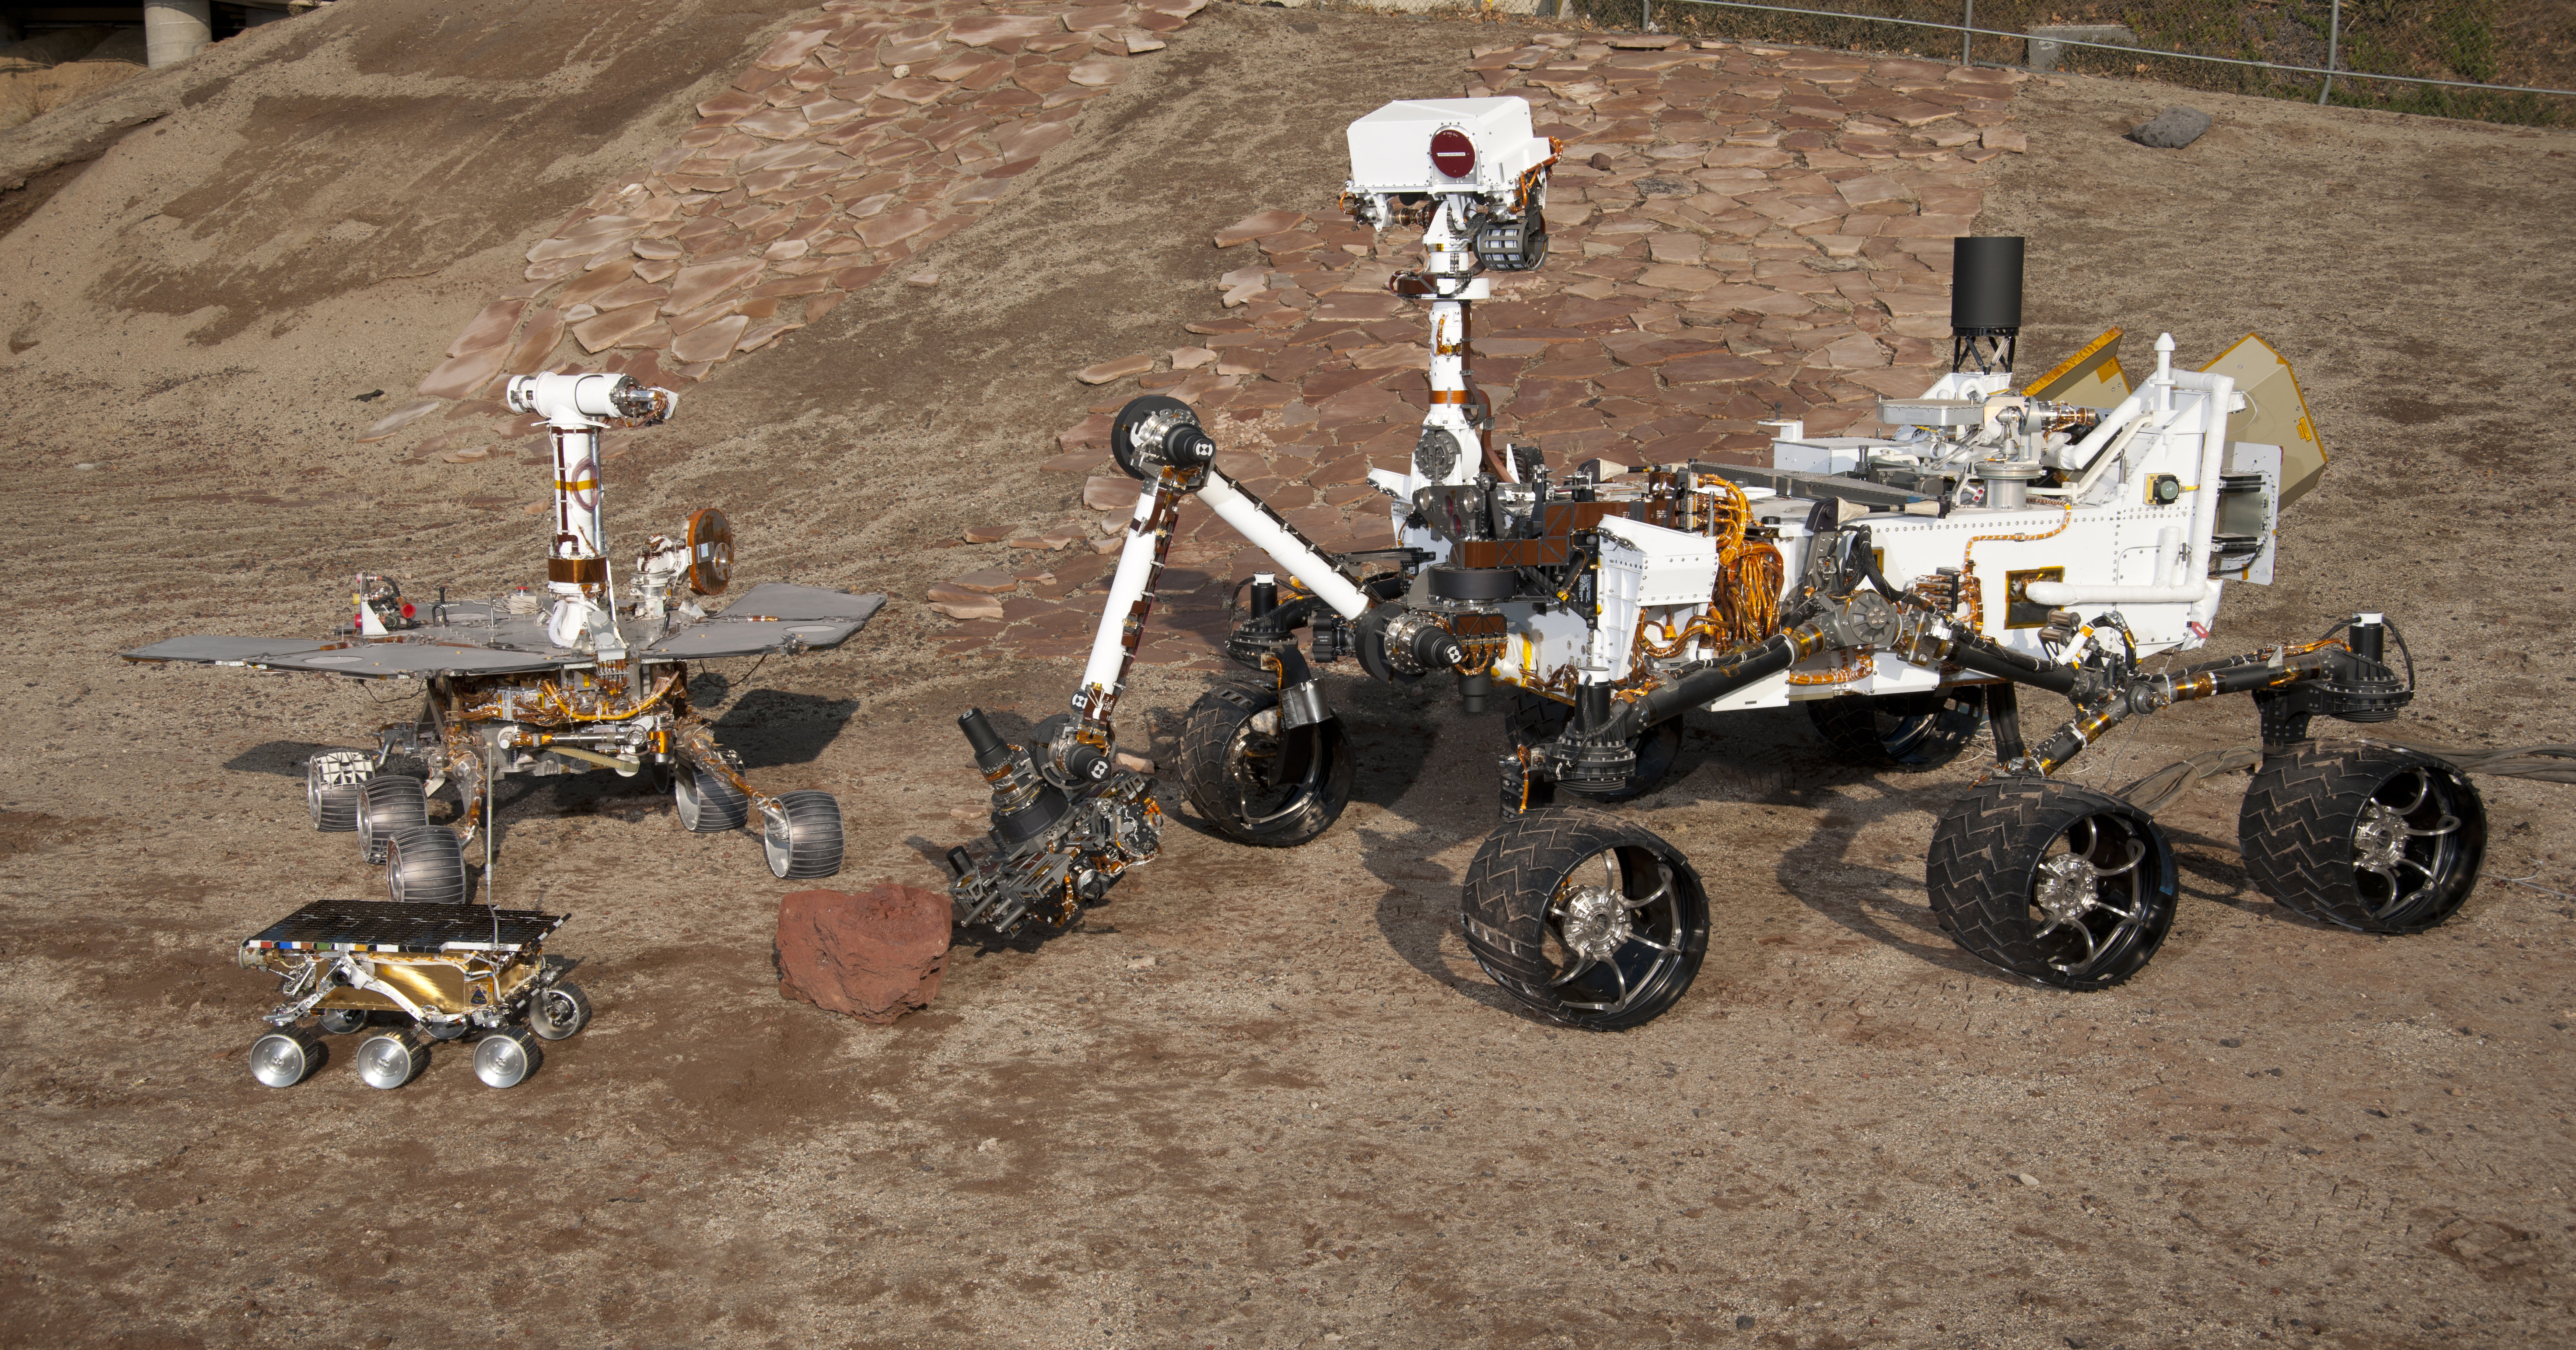

Three Generations of Rovers in Mars Yard

This grouping of two test rovers and a flight spare provides a graphic comparison of three generations of Mars rovers developed at NASA’s Jet Propulsion Laboratory, Pasadena, Calif. The setting is JPL’s Mars Yard testing area.

Front and center is the flight spare for the first Mars rover, Sojourner, which landed on Mars in 1997 as part of the Mars Pathfinder Project. On the left is a Mars Exploration Rover Project test rover that is a working sibling to Spirit and Opportunity, which landed on Mars in 2004. On the right is a Mars Science Laboratory test rover the size of that project’s Mars rover, Curiosity, which is on course for landing on Mars in August 2012.

Sojourner and its flight spare, named Marie Curie, are 2 feet (65 centimeters) long. The Mars Exploration Rover Project’s rover, including the “Surface System Test Bed” rover in this photo, are 5.2 feet (1.6 meters) long. The Mars Science Laboratory Project’s Curiosity rover and “Vehicle System Test Bed” rover, on the right, are 10 feet (3 meters) long.

The California Institute of Technology, in Pasadena, operates JPL for NASA.

Photojournal note: Sojourner spent 83 days of a planned seven-day mission exploring the Martian terrain, acquiring images, and taking chemical, atmospheric and other measurements. The final data transmission received from Pathfinder was at 10:23 UTC on September 27, 1997. Although mission managers tried to restore full communications during the following five months, the successful mission was terminated on March 10, 1998.

Credit: NASA/JPL-Caltech